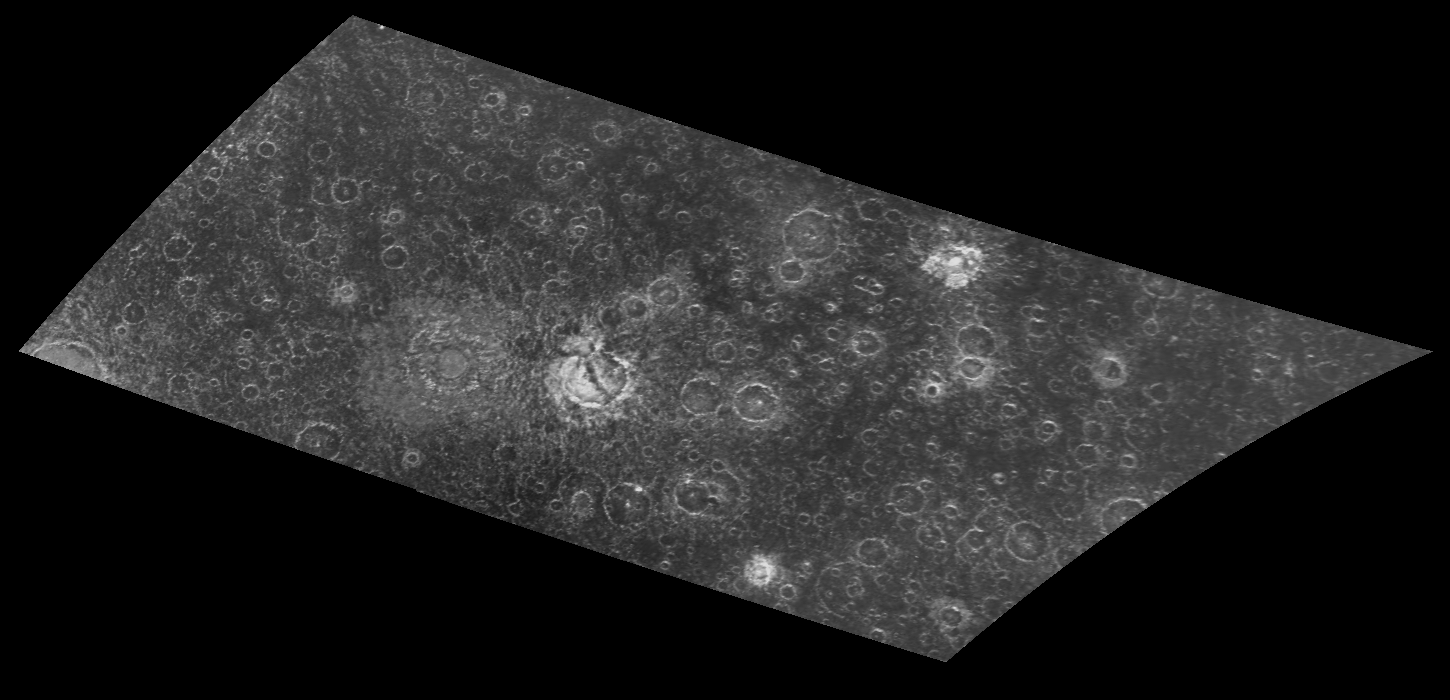

Craters in a Newly Imaged Area on Callisto

This two frame mosaic of images from NASA’s Galileo spacecraft shows an area in the southern hemisphere of Jupiter’s moon, Callisto, that was not imaged during the 1979 flyby of NASA’s Voyager spacecraft. North is to the top of the image. Craters can be seen in this mosaic from less than 3 kilometers (Picture elements in this image are 0.93 kilometers (0.63 miles) across.) up to the 83 kilometer (51 mile) central dome crater Barri, just left (west) of the center of the mosaic. The ejecta (material thrown from the crater during its formation) from Barri can be seen as a diffuse halo or ring stretching to approximately one crater radius from the outer crater rim. The smaller, younger craters are brighter and have sharper, more pronounced rims. Thorir, a 43 kilometer (26 mile) crater just left of center, is cut by a central valley or fracture. This cross-cutting relationship indicates that Thorir is older than the event that produced this fracture. Scientists study the different crater morphologies (shapes) to determine crustal and surface conditions since the craters were formed on these icy moons.

This image was taken by the Galileo spacecraft’s solid state imaging (CCD) system during its eighth orbit around Jupiter, on May 6th, 1997. The center of the image is located at 30.2 degrees south latitude, 66.1 degrees west longitude, and it was taken when the spacecraft was approximately 48,549 kilometers (29,615 miles) from Callisto.

The Jet Propulsion Laboratory, Pasadena, CA manages the mission for NASA’s Office of Space Science, Washington, DC.

Credit: NASA/JPL/ASU